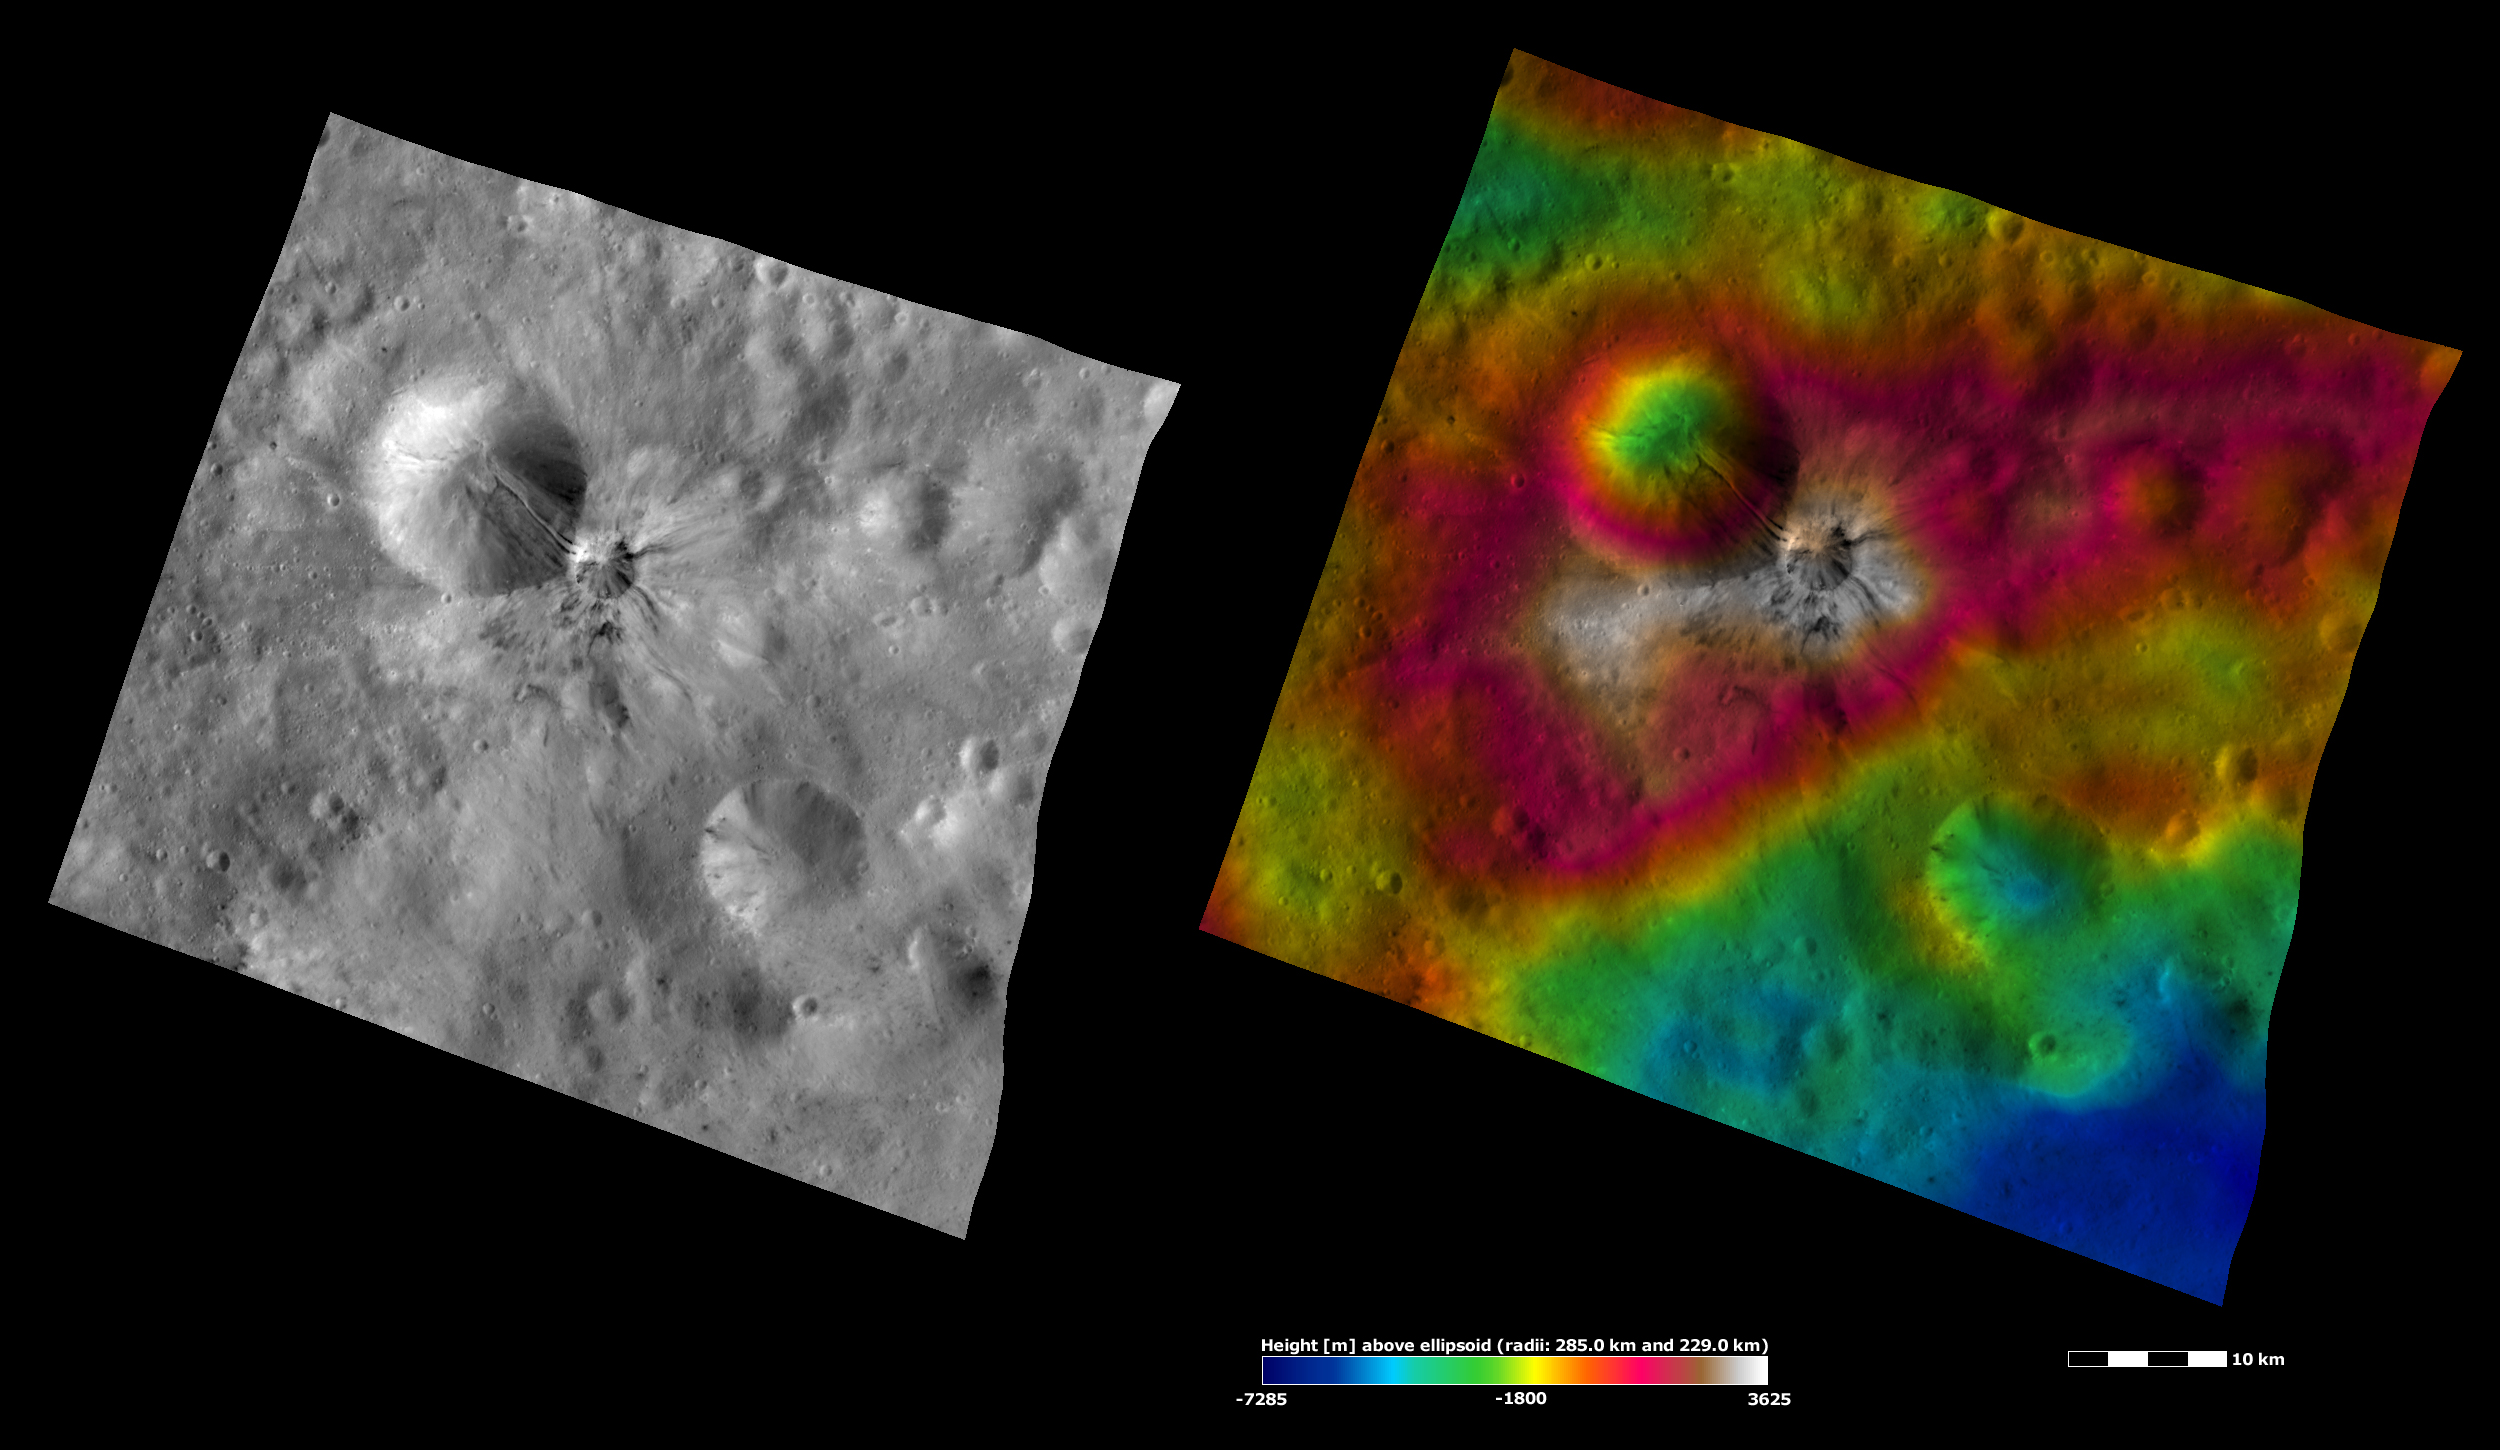

Apparent Brightness and Topography Images of Aelia Crater

The left-hand image is a Dawn FC (framing camera) image, which shows the apparent brightness of Vesta’s surface. The right-hand image is based on this apparent brightness image, which has had a color-coded height representation of the topography overlain onto it. The topography is calculated from a set of images that were observed from different viewing directions, which allows stereo reconstruction. The various colors correspond to the height of the area. The white and red areas in the topography image are the highest areas and the blue areas are the lowest areas. Aelia crater is the small crater, with streaks of dark and bright material, near the center of the image. It is clear from the topography image that Aelia crater formed on an area of raised topography. The larger crater above Aelia is also highlighted in the topography image because the extent of its depth becomes clearer.

These images are located in Vesta’s Lucaria Tholus quadrangle, in Vesta’s southern hemisphere. NASA’s Dawn spacecraft obtained the apparent brightness image with its framing camera on Oct. 23, 2011. This image was taken through the camera’s clear filter. The distance to the surface of Vesta is 700 kilometers (435 miles) and the image has a resolution of about 70 meters (230 feet) per pixel. This image was acquired during the HAMO (high-altitude mapping orbit) phase of the mission. These images are lambert-azimuthal map projected.

The Dawn mission to Vesta and Ceres is managed by NASA’s Jet Propulsion Laboratory, a division of the California Institute of Technology in Pasadena, for NASA’s Science Mission Directorate, Washington D.C. UCLA is responsible for overall Dawn mission science. The Dawn framing cameras have been developed and built under the leadership of the Max Planck Institute for Solar System Research, Katlenburg-Lindau, Germany, with significant contributions by DLR German Aerospace Center, Institute of Planetary Research, Berlin, and in coordination with the Institute of Computer and Communication Network Engineering, Braunschweig. The Framing Camera project is funded by the Max Planck Society, DLR, and NASA/JPL.

Credit: NASA/JPL-Caltech/UCLA/MPS/DLR/IDA